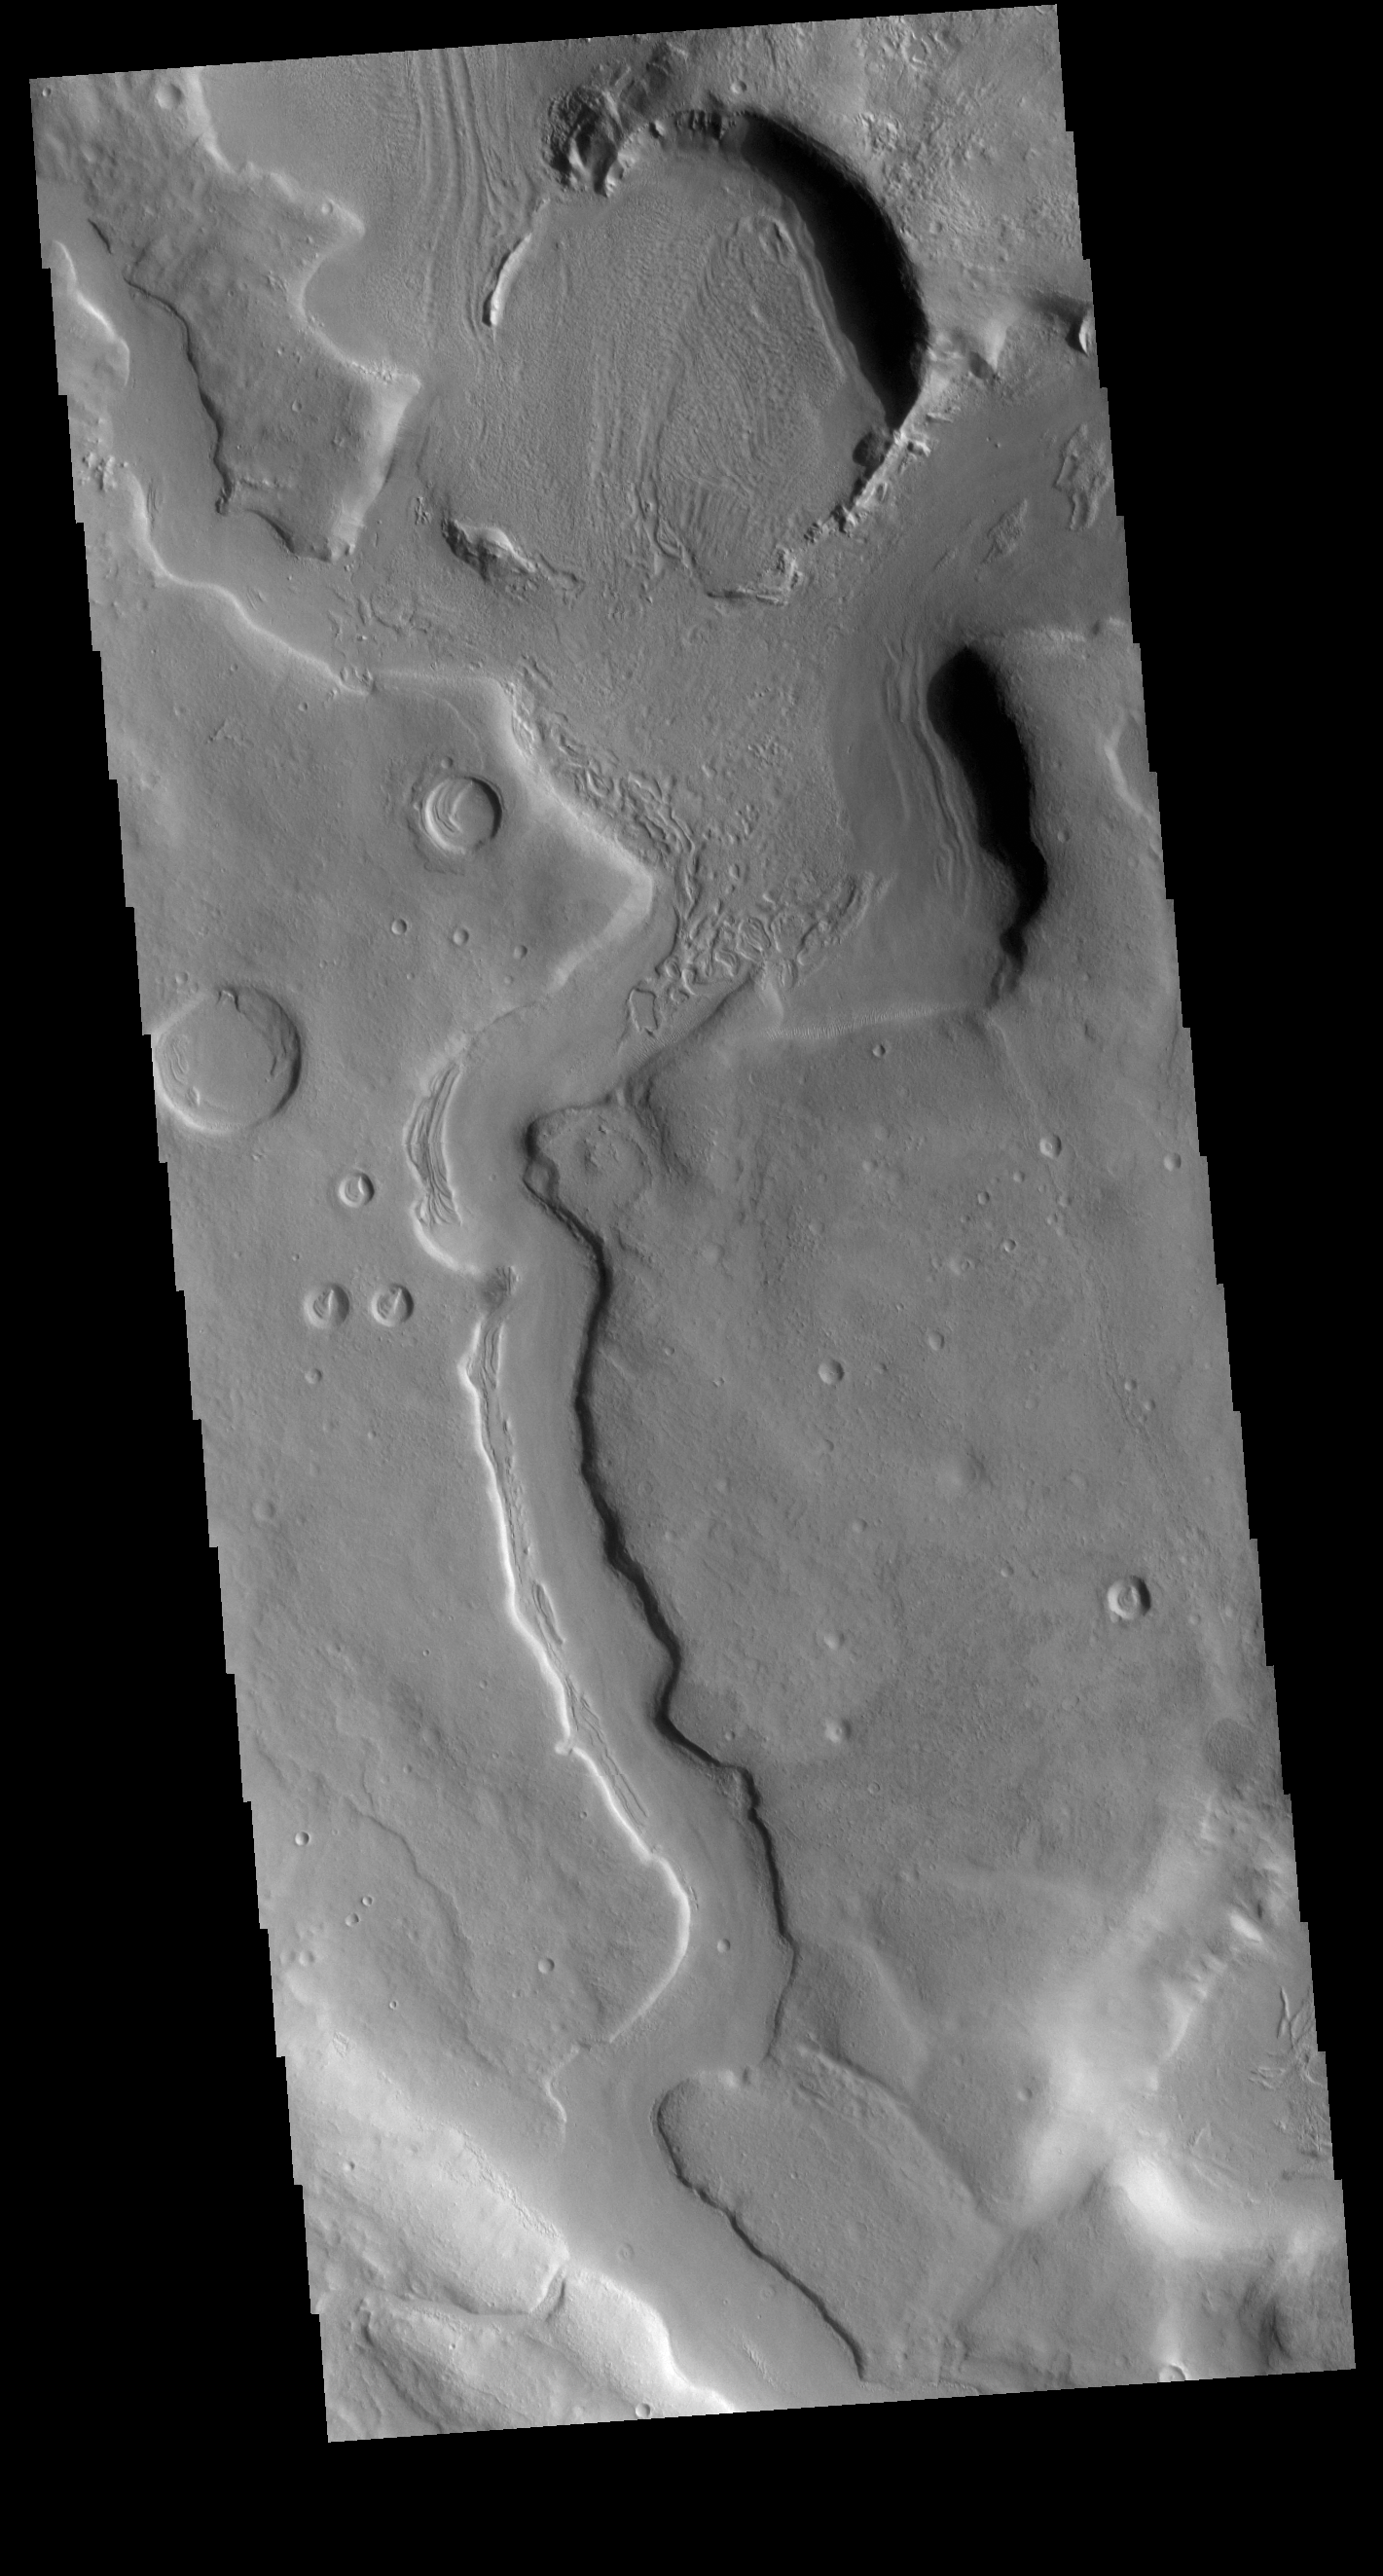

Channel

Today’s VIS image shows a portion of an unnamed channel in northern Arabia Terra. Numerous channels dissect this region of Arabia Terra where it borders the northern lowlands.

Credit: NASA/JPL-Caltech/ASU